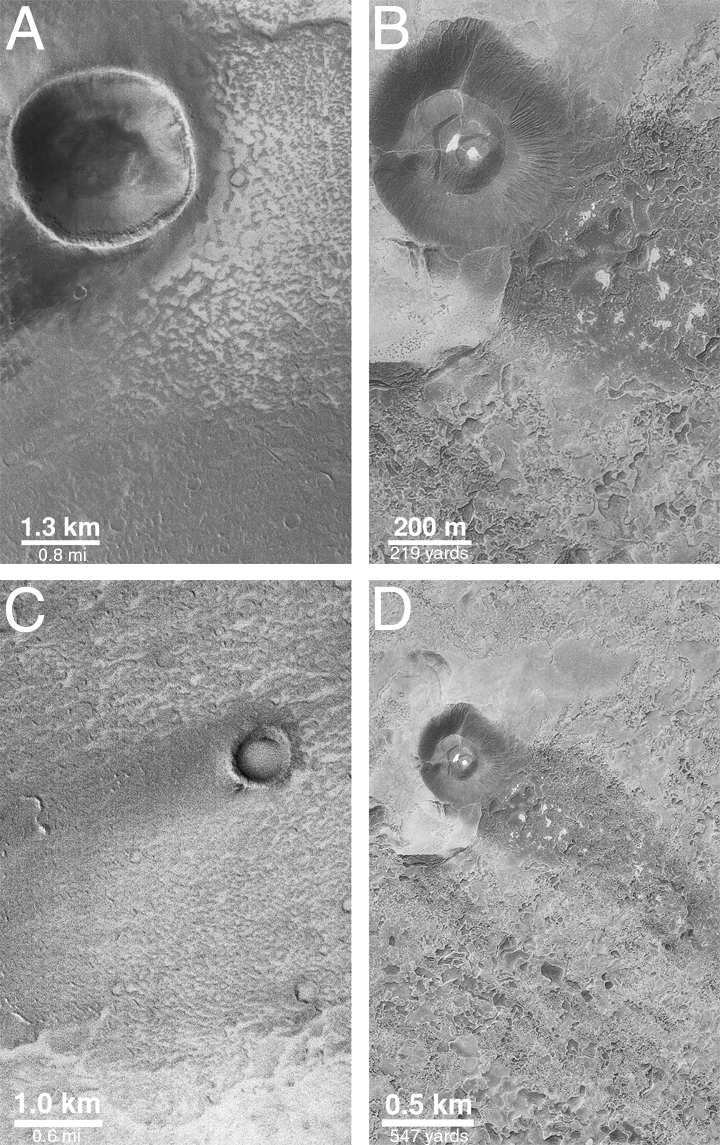

Wind Streaks of Daedalia, Mars, and Amboy, California

These pictures compare an image of wind features on a lava field on Mars with similar features on a lava field in southern California. The first picture (above, left) shows that the martian example occurs in western Daedalia Planum, a region covered by long, dark-toned lava flows southwest of Arsia Mons, the southernmost of the three large Tharsis Montes. The second picture (above, center) is Mars Global Surveyor (MGS) Mars Orbiter Camera (MOC) image no. AB1-10905. It was acquired on January 29, 1998. What struck the MOC Science Team as most exciting about this image was that the relationship between lava flows, bright windblown sediment, and dark wind tails behind craters in AB1-10905 reminded them of a similar scene near Amboy, California, in the Mojave Desert (above, right).

Based upon observations of Daedalia Planum from the Viking orbiters in the late 1970s, it has been assumed for 20 years that most of Daedalia Planum is a lava flow field that is mantled by bright dust. However, the similarity to the Amboy lava field in California has caused some scientists to re-think the situation on Mars. Instead of bright dust, it now appears that bright sand might be present in this portion of Daedalia Planum.

What’s the difference between dust and sand? Observations from the Viking and Mars Pathfinder landers have suggested that martian dust consists of very, very tiny particles of less than 10 micrometers (less than 1/10th the width of a human hair). Sand, on the other hand, is defined by sedimentologists as consisting of particles with sizes in the range 62.5 to 2000 micrometers (2000 micrometers is 2 millimeters, or about 8-hundredths of an inch). In the martian environment, sand moves close to the ground by bouncing and hopping when strong enough gusts of wind come along, this is called saltation. Dust, on the other hand, gets picked up by the wind and travels by being suspended in the air. When dust settles back to the ground, it forms a coating that blankets surfaces in a fairly uniform manner, whereas sand makes drifts, tails, and streaks as it interacts with obstacles such as craters, hills, and the lumpy surfaces of lava flows.

At the Amboy lava field in California, bright sand is being blown across the dark lava from adjacent dry streambeds. When this sand encounters a volcanic cinder cone that rises above the lava field (pictures “B” and “D” in the above, right figure), the sand is deflected around the cone and leaves a dark “shadow” in which very little bright sand gets deposited. A similar situation is seen with respect to craters formed by meteor impact in the Daedalia Planum image AB1-10905 (pictures “A” and “C” in the above, right figure). The spectacular Amboy wind streak, lava flows, and cinder cone can often be seen from an airplane by passengers flying into or out of Los Angeles International Airport (LAX) from points east such as Denver, Colorado.

MOC image AB1-10905 is illuminated from the left. The Amboy lava flows and cinder cone volcano are illuminated from the lower right. The Amboy photographs were taken from an airplane and are from the U.S. Geological Survey. Wind has blown material from right to left in the MOC image, and from upper left toward lower right in the Amboy pictures. North is up in all figures.

For a higher-resolution view of the AB1-10905 MOC image (2.4 MBytes), CLICK HERE.

Credit: NASA/JPL/MSSS